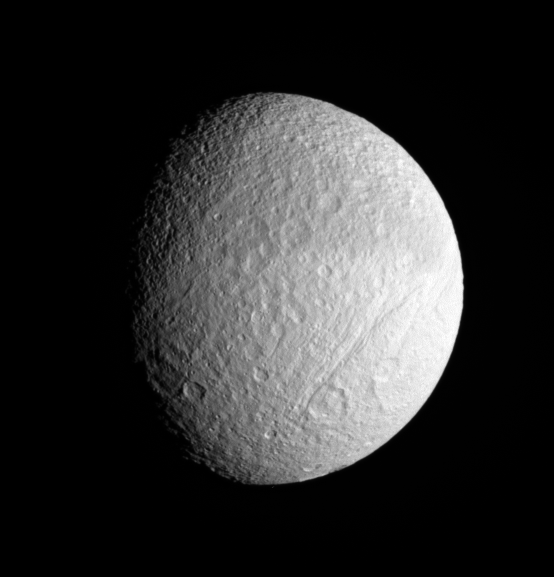

Target: Tethys

Tethys has a crater-saturated surface, where older, larger basins have been completely overprinted by newer, smaller impacts. This state is what scientists expect to see on a very old surface, where small impactors have struck more frequently than larger ones over several billion years. Larger impacts were more common events in the early history of the solar system.

This view looks toward the leading hemisphere of Tethys (1,071 kilometers, or 665 miles across). North is up. The great scar of Ithaca Chasma is seen at right.

The view was captured in visible light with the Cassini spacecraft narrow-angle camera on Sept. 25, 2006 at a distance of approximately 449,000 kilometers (279,000 miles) from Tethys and at a Sun-Tethys-spacecraft, or phase, angle of 49 degrees. Image scale is 3 kilometers (2 miles) per pixel.

The Cassini-Huygens mission is a cooperative project of NASA, the European Space Agency and the Italian Space Agency. The Jet Propulsion Laboratory, a division of the California Institute of Technology in Pasadena, manages the mission for NASA’s Science Mission Directorate, Washington, D.C. The Cassini orbiter and its two onboard cameras were designed, developed and assembled at JPL. The imaging operations center is based at the Space Science Institute in Boulder, Colo.

Credit: NASA/JPL/Space Science Institute